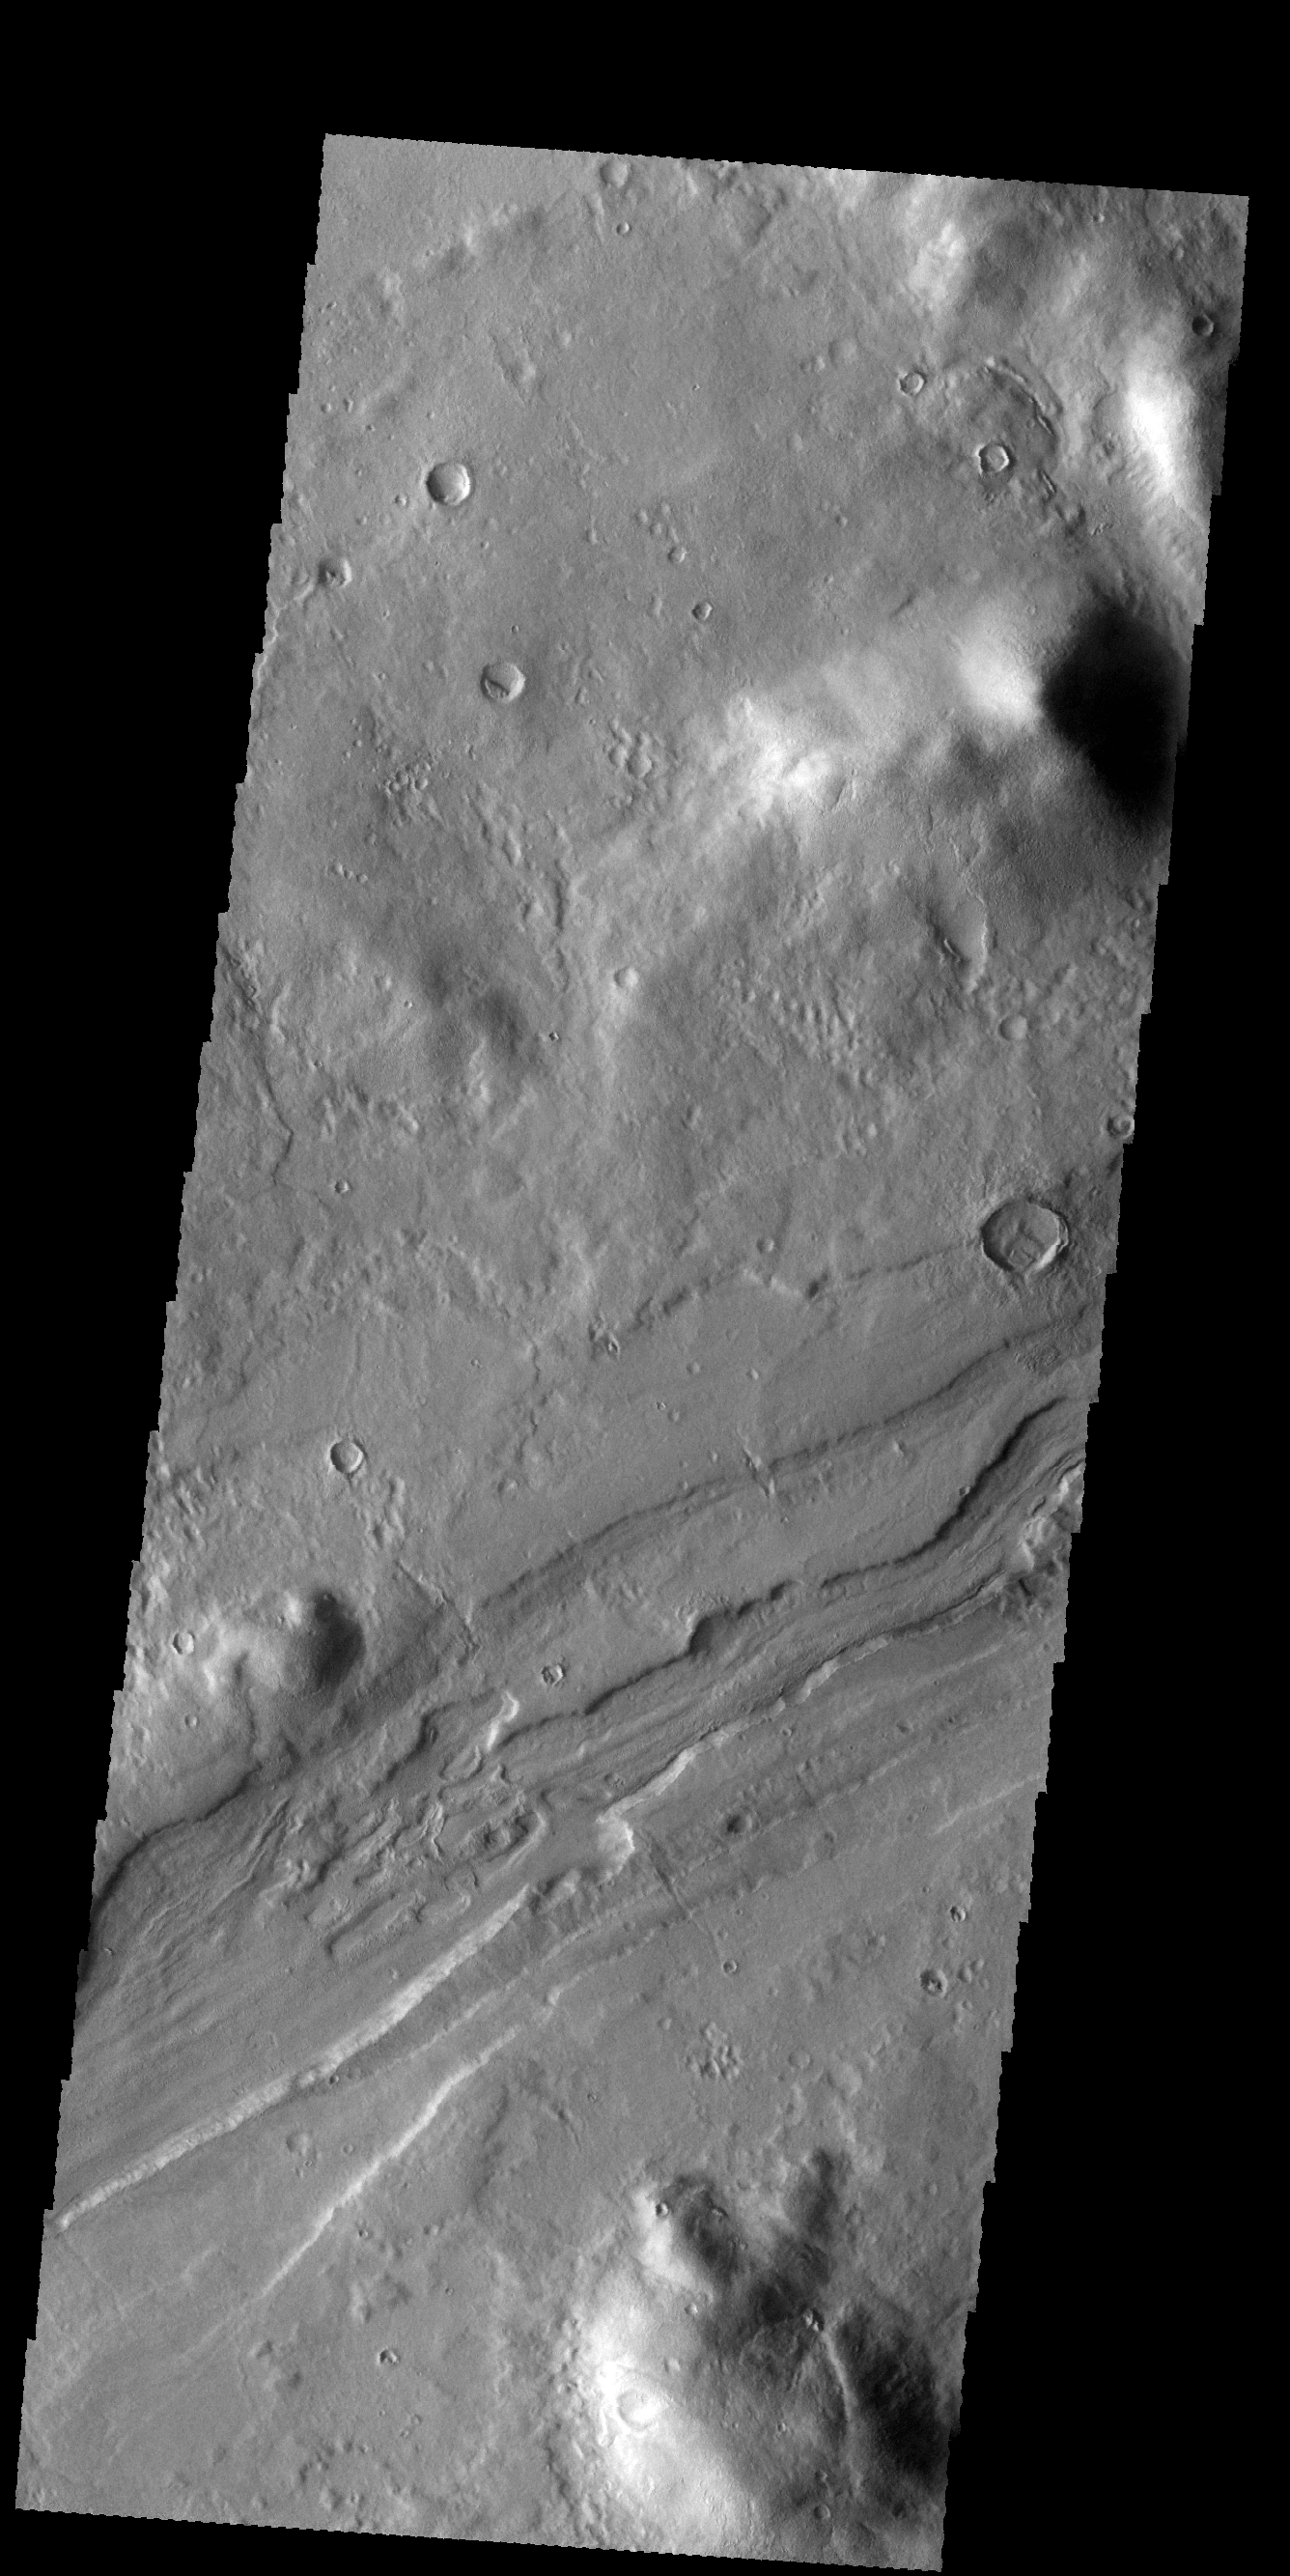

Reull Vallis

Today’s VIS image shows a small section of Reull Vallis.

Credit: NASA/JPL-Caltech/ASU